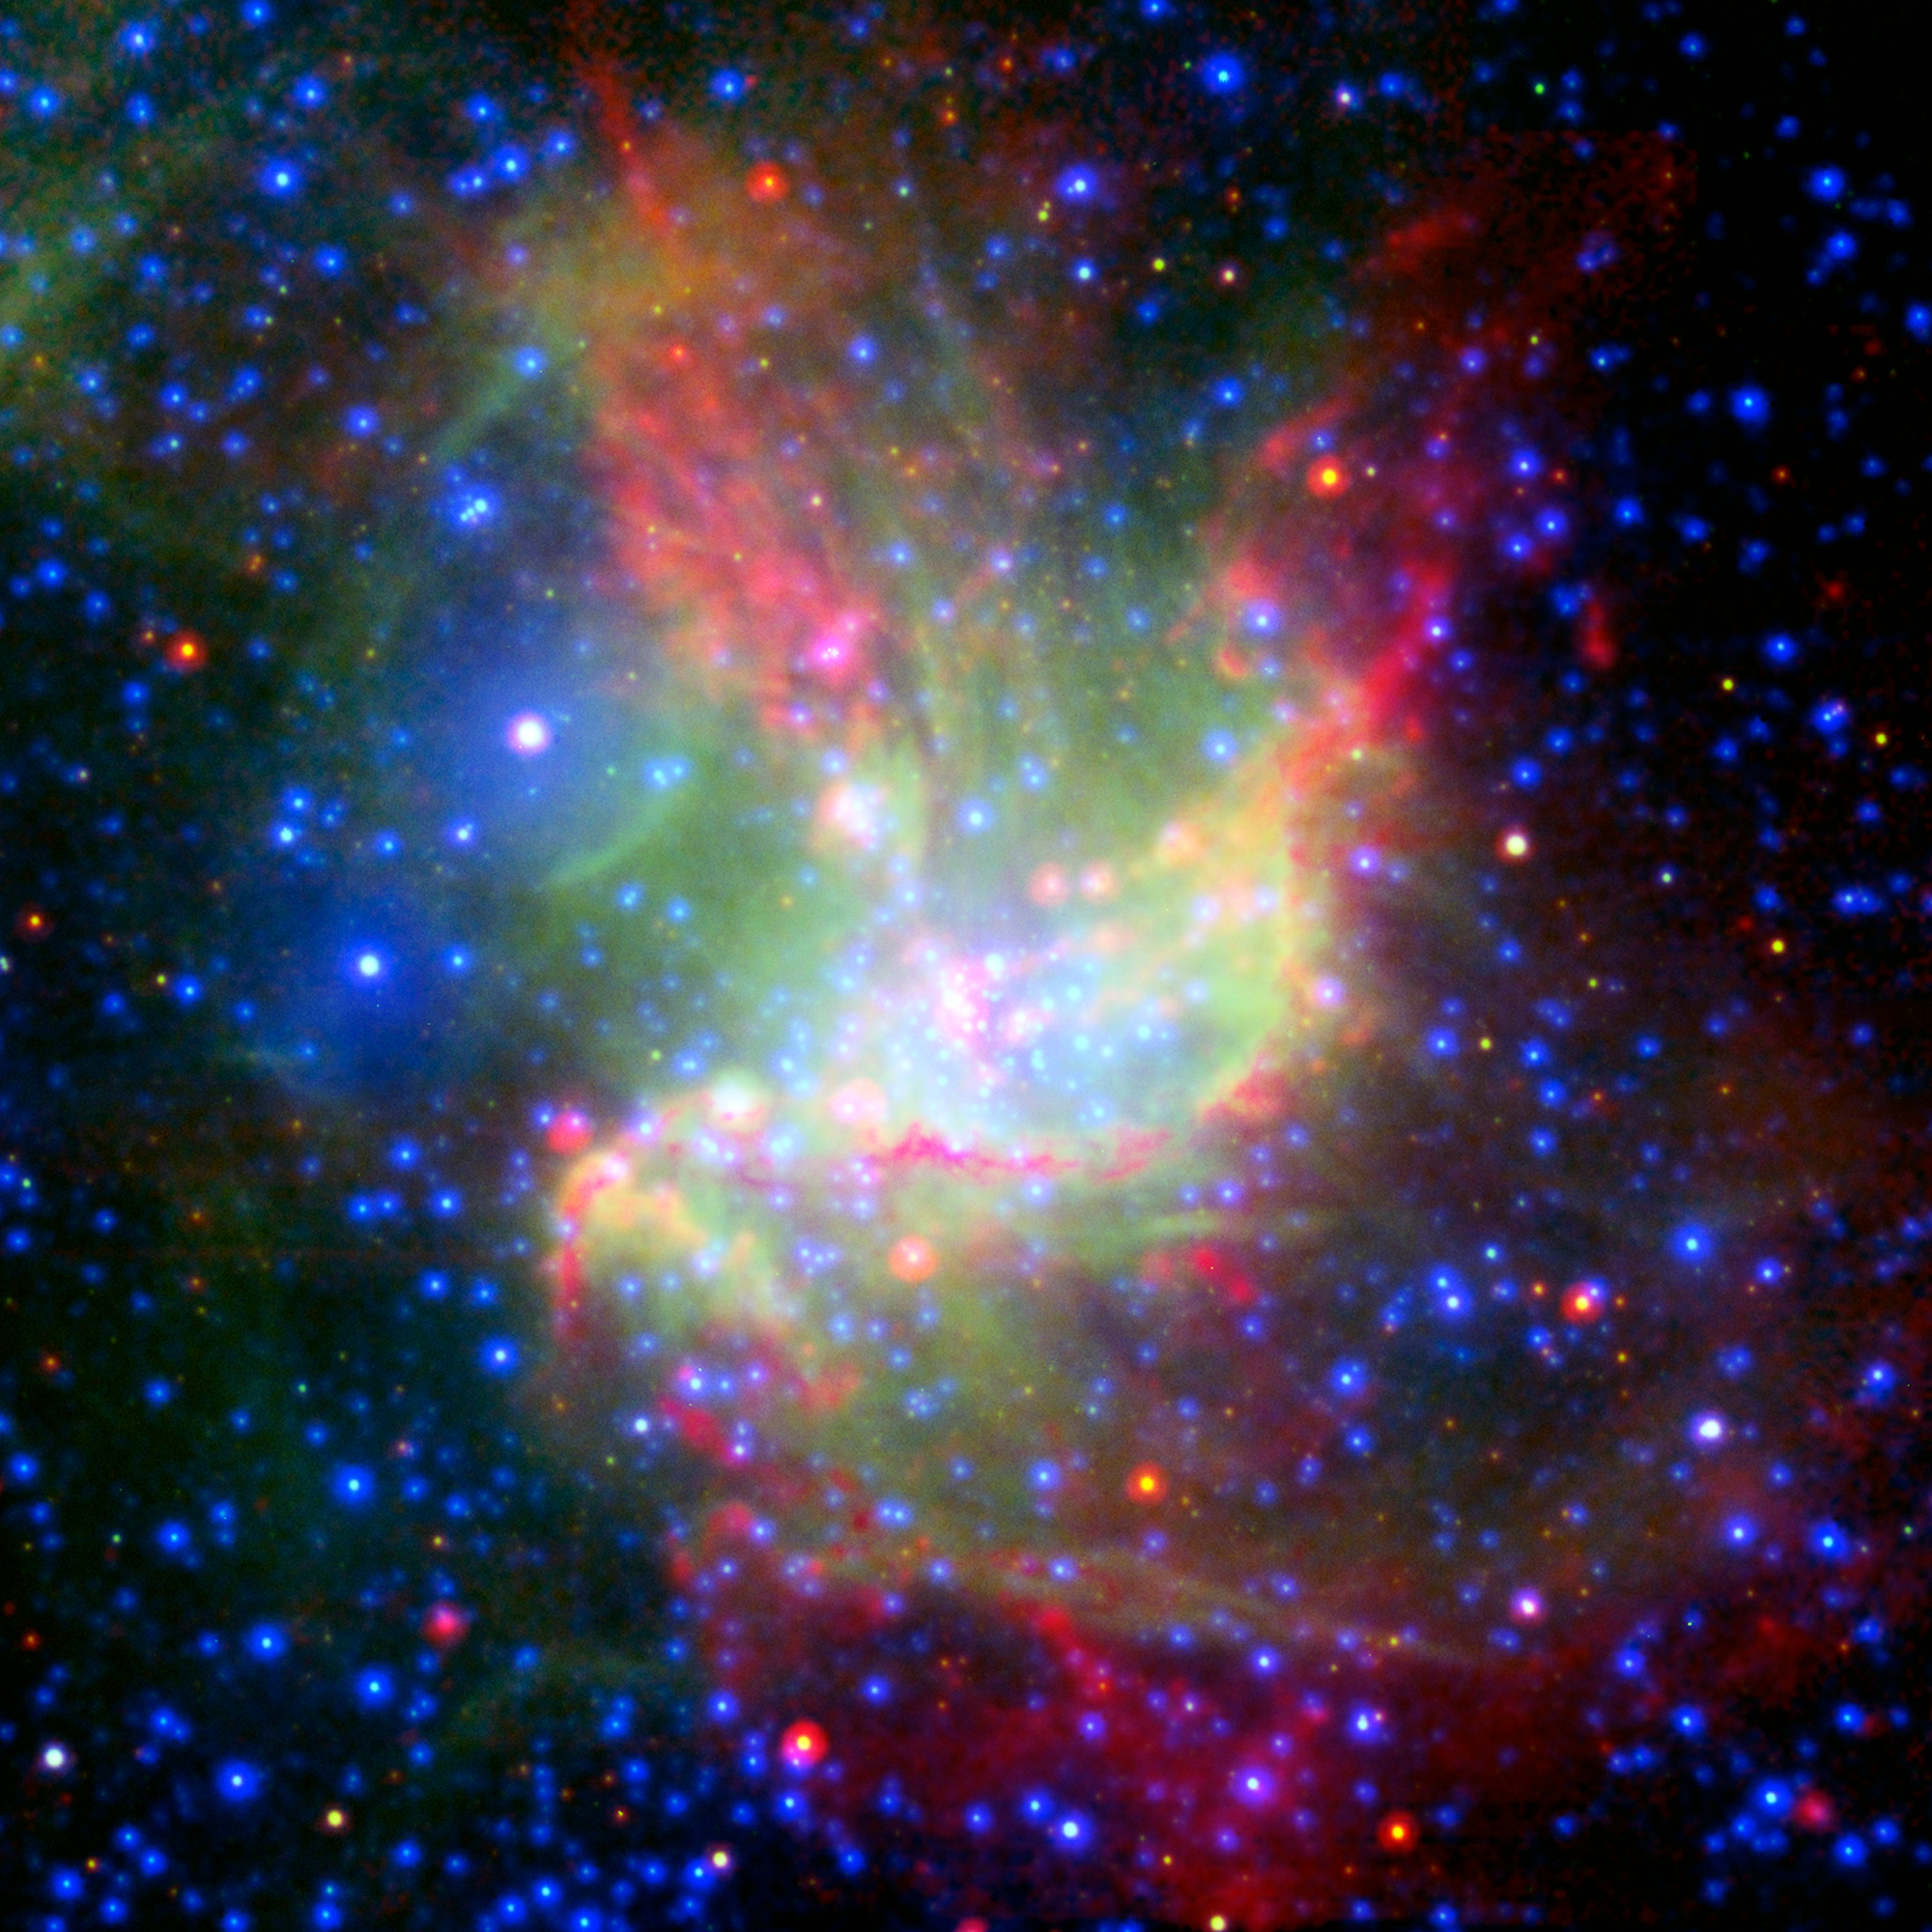

Multiwavelength View of NGC 346 (Spitzer, NTT, XMM-Newton)

This image of the star-forming cloud NGC 346 is a combination of multiwavelength light from NASA's Spitzer Space Telescope (infrared), the European Southern Observatory's New Technology Telescope (visible), and the European Space Agency's XMM-Newton space telescope (X-ray). Webb’s sharper infrared vision will allow astronomers to survey in greater detail developing stars still encased in their natal cocoons of gas and dust.

Credit: Image: NASA, Caltech, Dimitrios Gouliermis (MPIA)